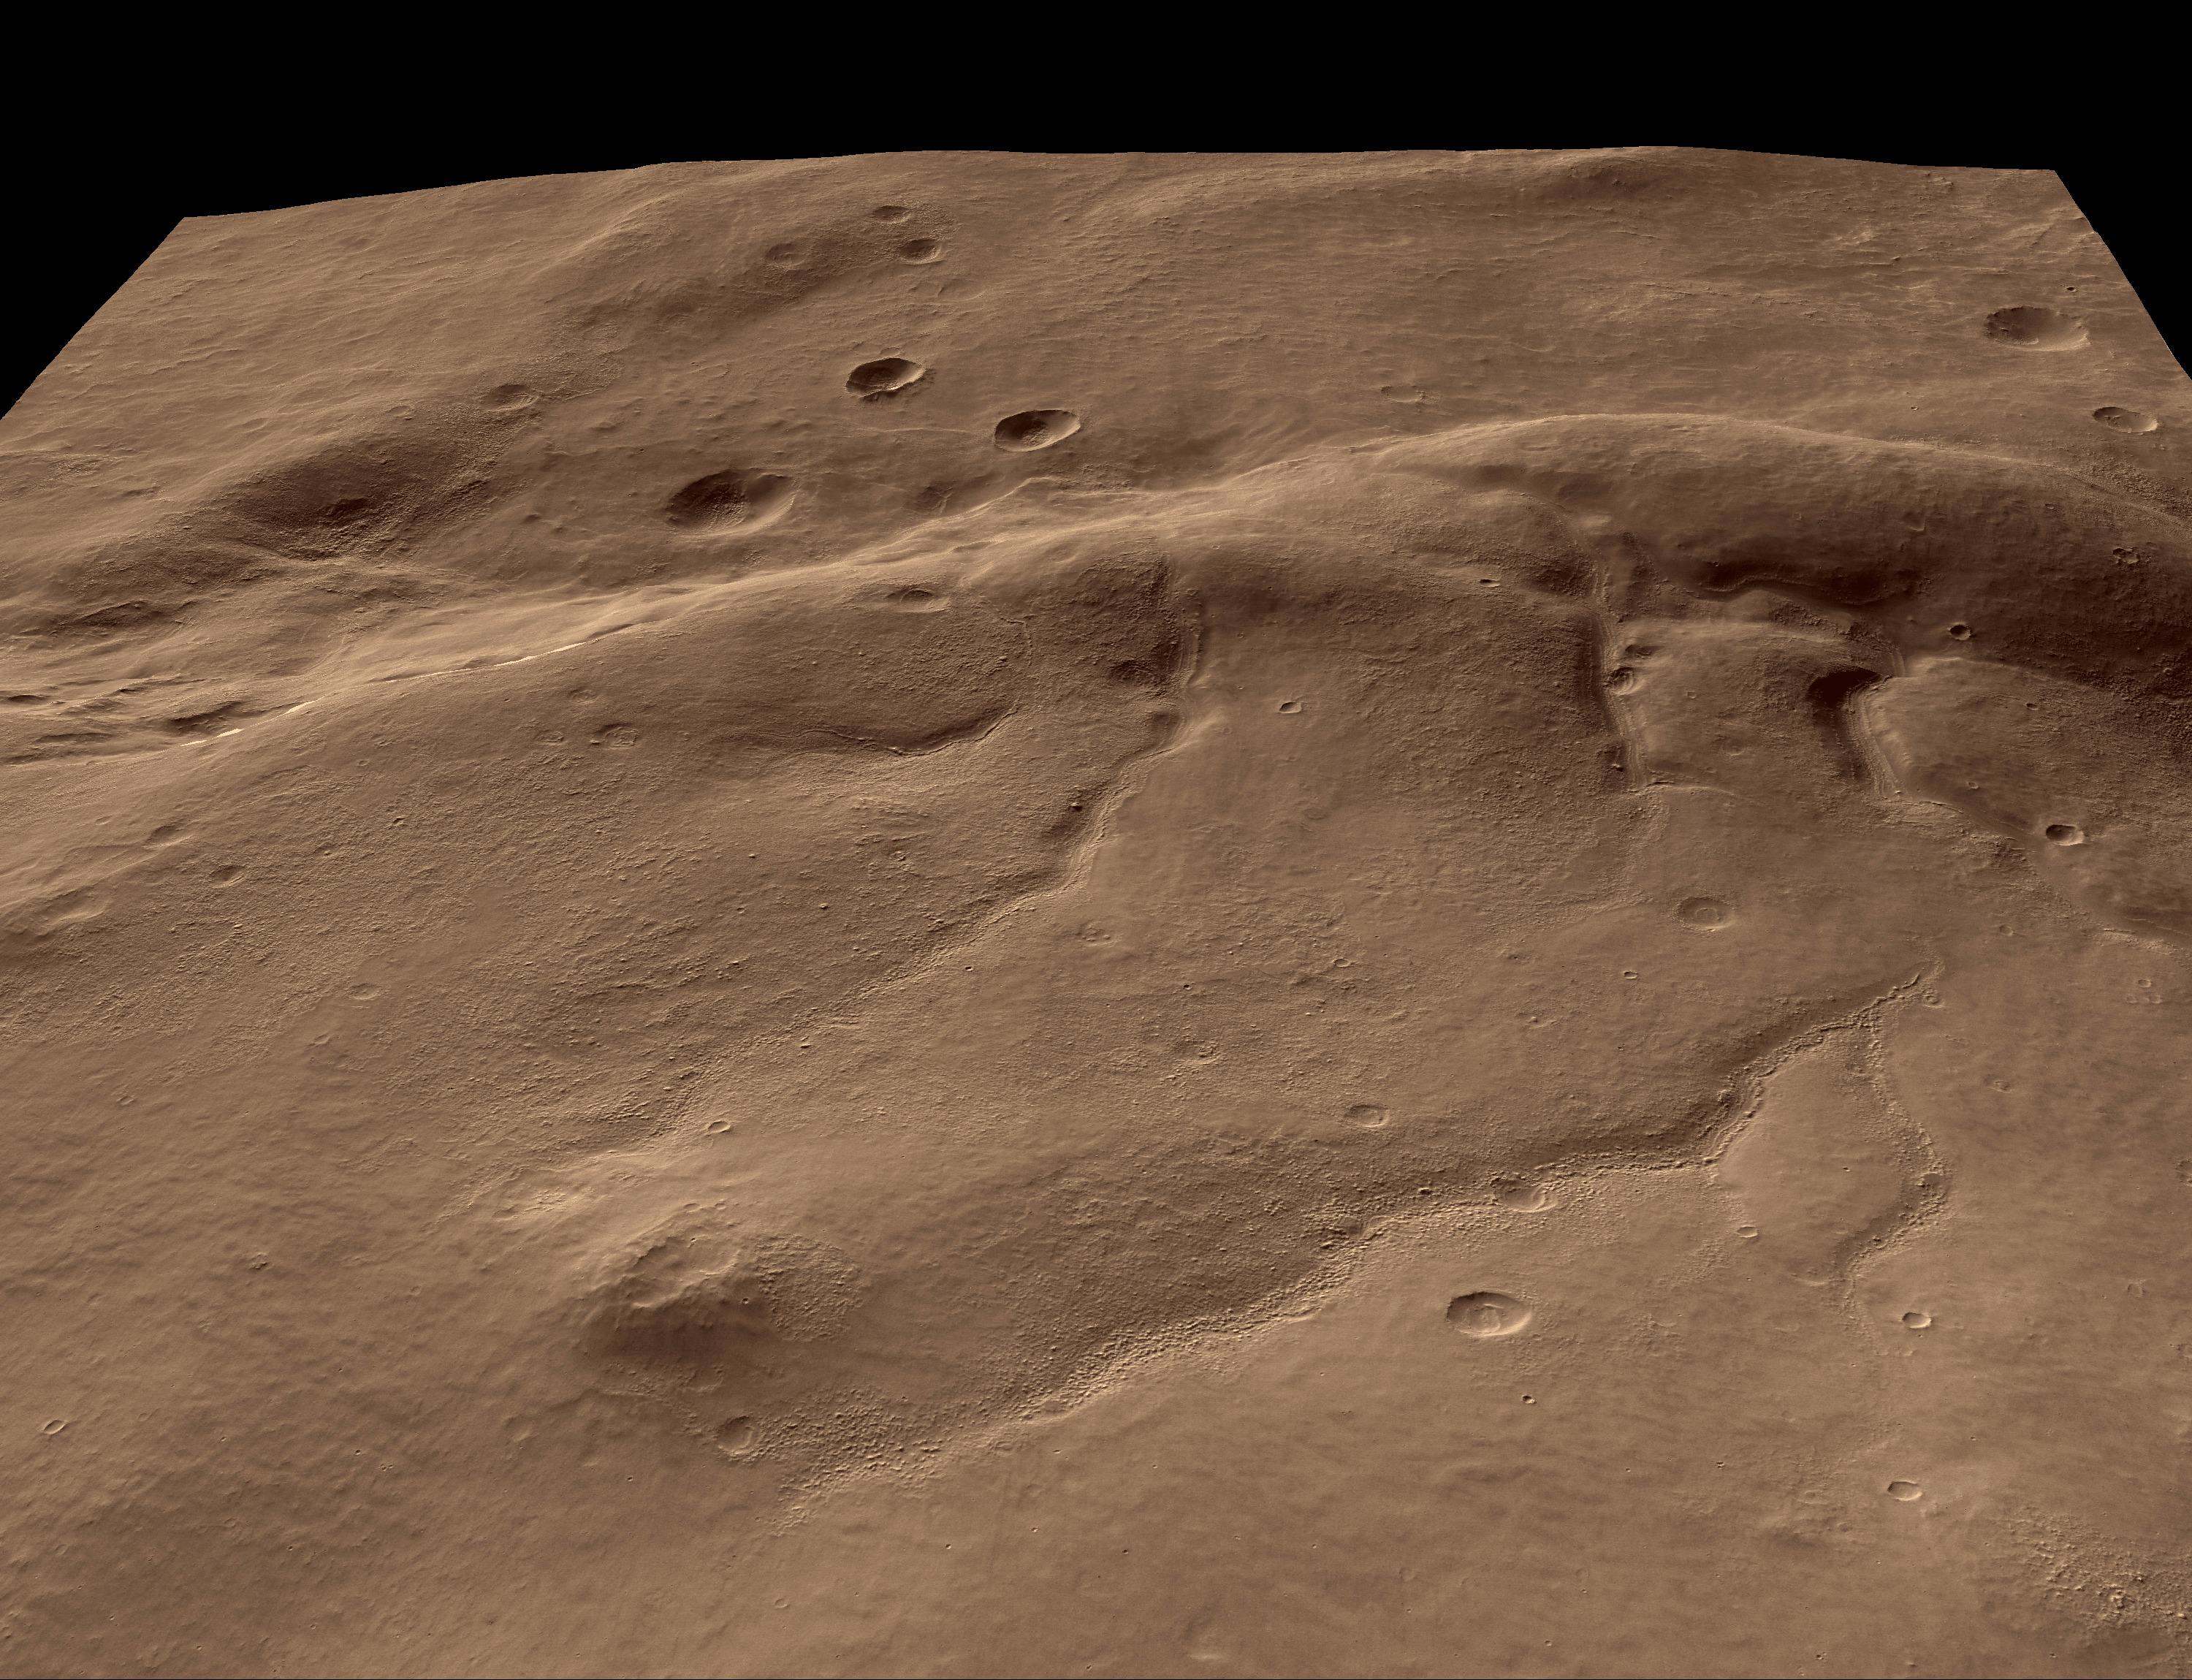

Perspective View of HiRISE First Image

Shown here are five different perspective views generated from digital topography (see PIA08053). All views have a field of view 55 degrees wide, and no vertical exaggeration. Three of the images show a sequence of views zooming in on a particular patch of ground showing layers, looking west. The other two images provide an overview of the region, looking east and south. The overviews illustrate how the ridge has deformed several valleys and impact craters.

These images are a subset of PIA08060, which was taken by the High Resolution Imaging Science Experiment (HiRISE) camera onboard NASA’s Mars Reconnaissance Orbiter spacecraft on March 24, 2006. The image was taken at a local Mars time of 07:33 and the scene is illuminated from the upper right with a solar incidence angle of 78.1 degrees, thus the sun was about 11.9 degrees above the horizon. At an Ls of 29 degrees (with Ls an indicator of Mars’ position in its orbit around the sun), the season on Mars is southern autumn.

Images from the High Resolution Imaging Science Experiment and additional information about the Mars Reconnaissance Orbiter are available online at: http://www.nasa.gov/mro or http://HiRISE.lpl.arizona.edu. For information about NASA and agency programs on the Web, visit: http://www.nasa.gov.

JPL, a division of the California Institute of Technology in Pasadena, manages the Mars Reconnaissance Orbiter for NASA’s Science Mission Directorate, Washington. Lockheed Martin Space Systems is the prime contractor for the project and built the spacecraft. The HiRISE camera was built by Ball Aerospace and Technology Corporation and is operated by the University of Arizona.

Credit: NASA/JPL/University of Arizona/USGS